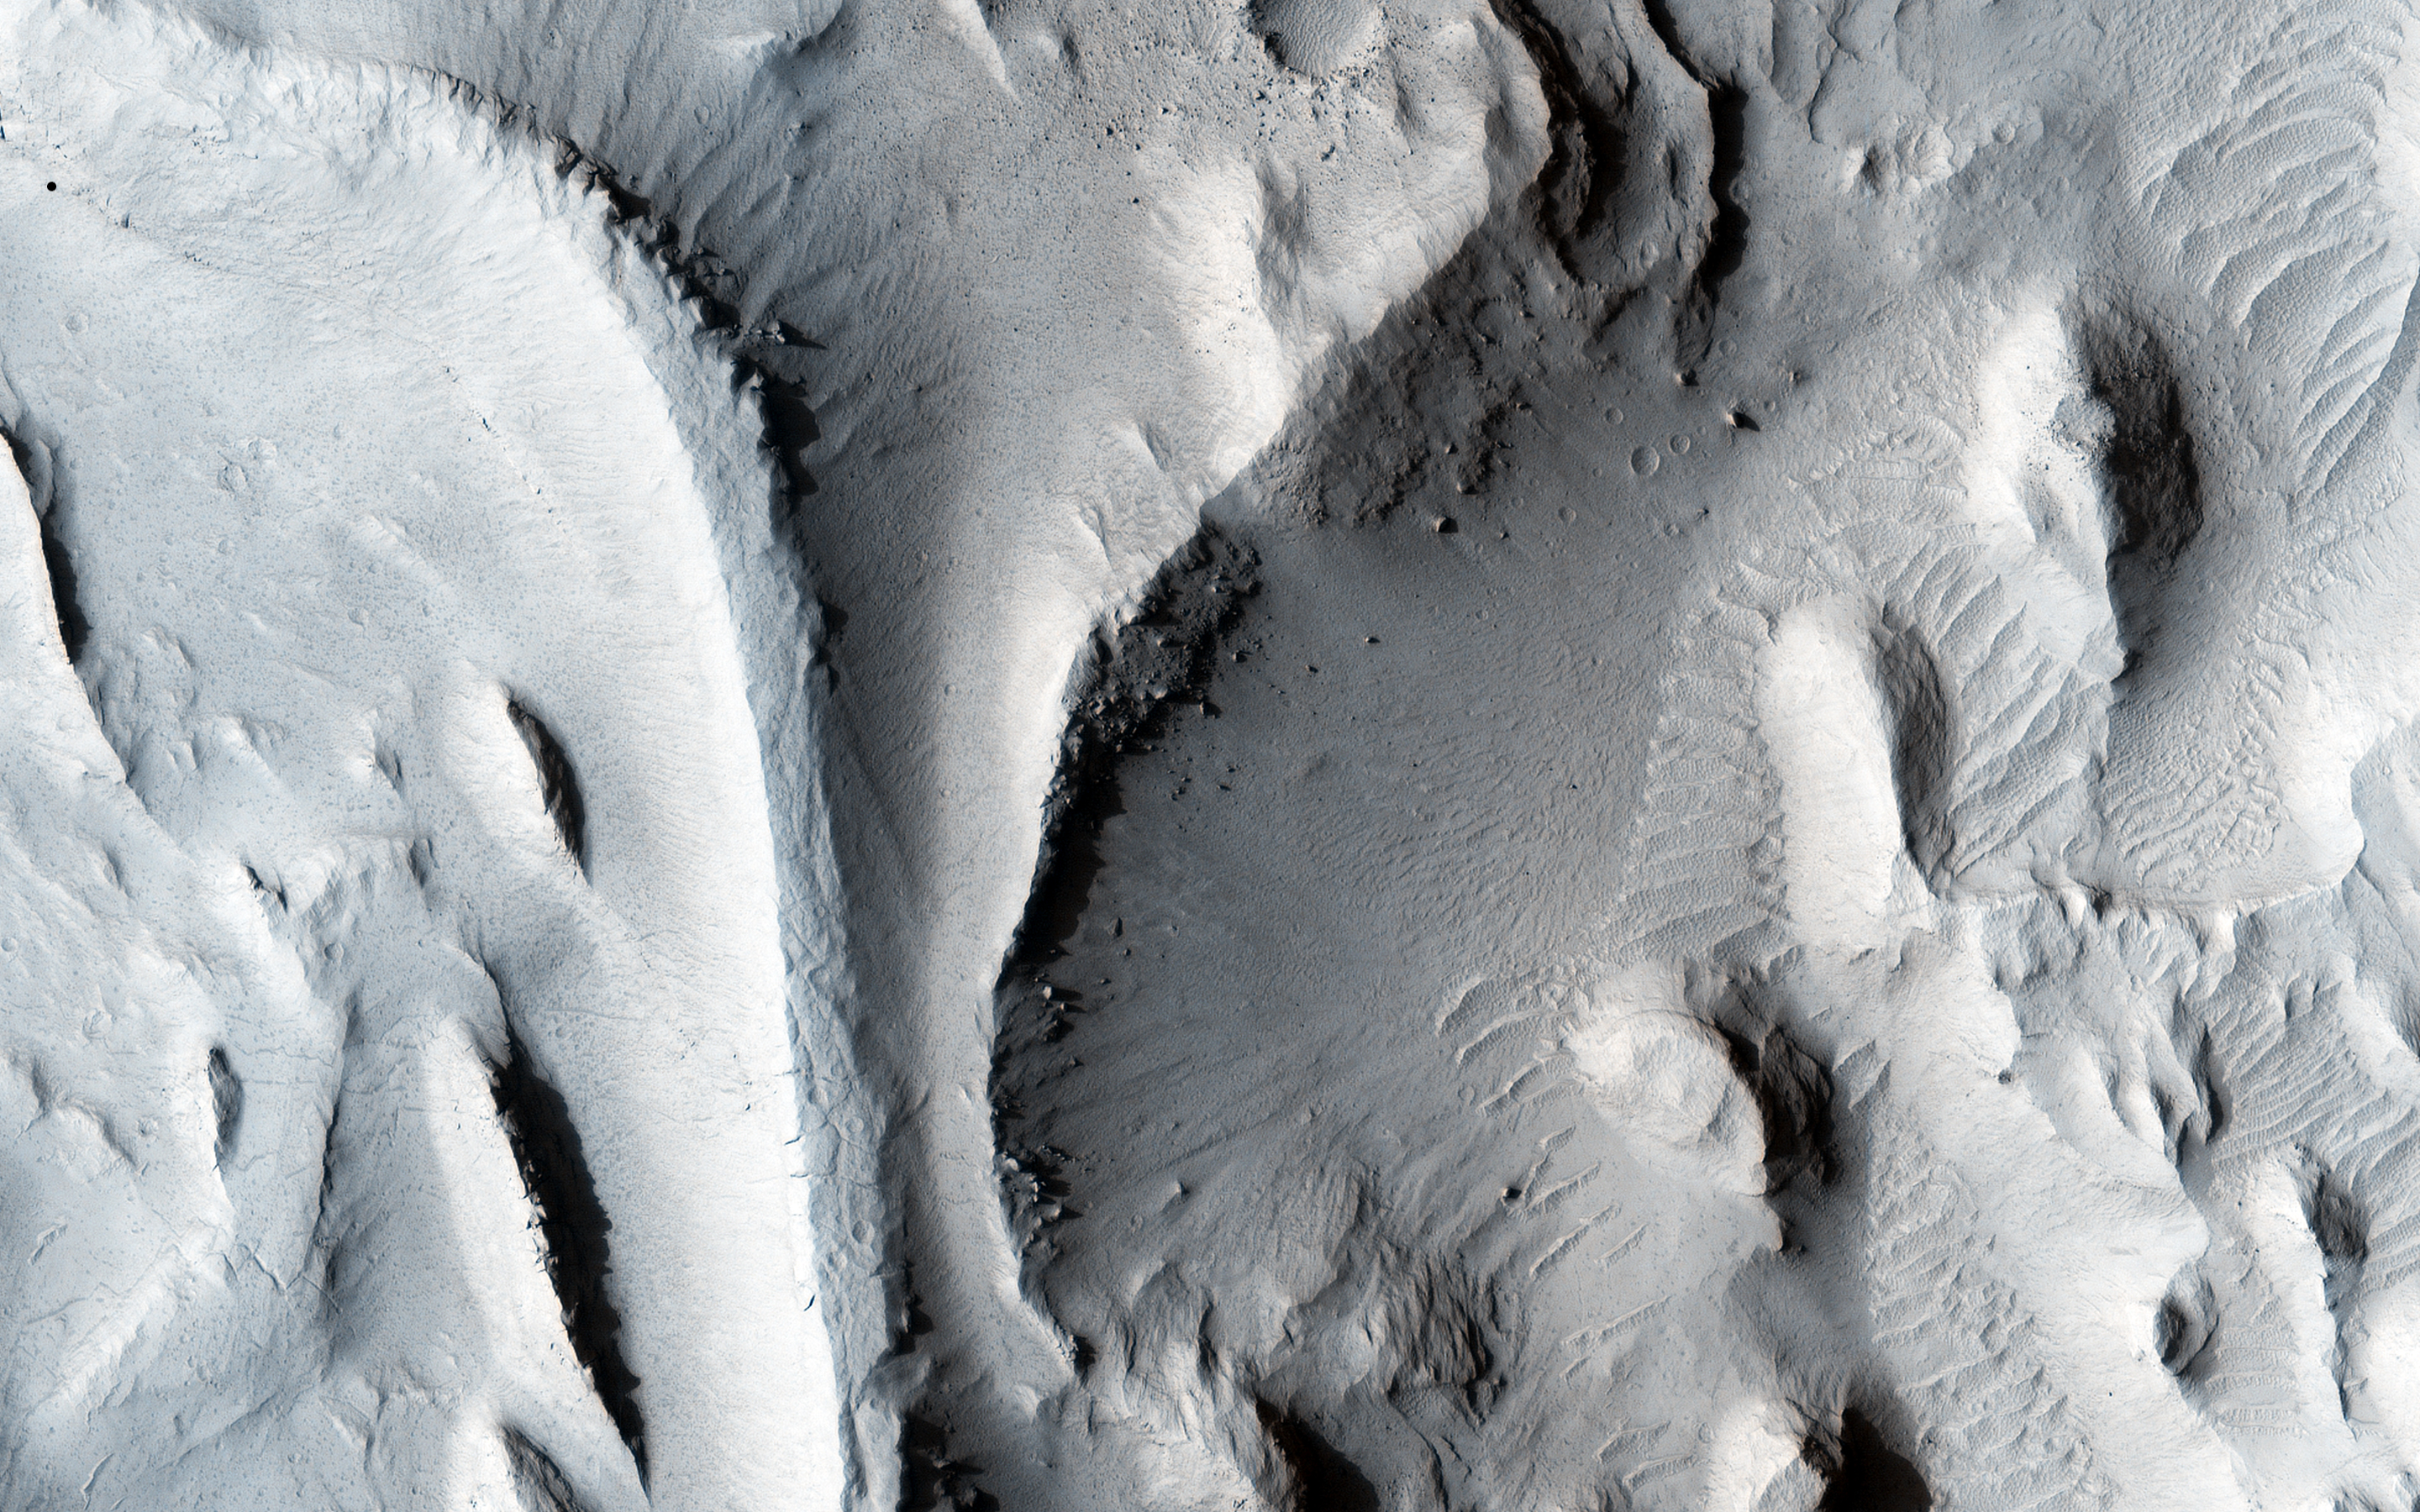

Inverted Streams in the Aeolis Region

The sinuous ridges in this image display strong characteristics of ancient meandering riverbeds that are preserved as inverted topography (blue). The ancient river sediments that make up the ridges might have allowed fluids to produce cements (e.g., calcite or iron oxides) to make the channel lithology resistant to weathering and erosion. Later, physical and/or chemical processes removed the weaker surrounding flood plain material and left inverted river channels, or “positive relief.” On closer inspection, degradation along sections of some inverted channels display large blocks of cemented sediment that were transported downslope by mass wasting.

The sinuous character of the ridges resembles multi-thread river branches, implying that the ancient river flowed down a gentle to nearly horizontal slope (i.e., a moderate to low stream gradient). This ancient river was a mature meandering system, with flow from south to north. Multiple branches that diverted from the main flow later converged back with it.

This is a stereo pair with ESP_019803_1765.

The University of Arizona, Tucson, operates HiRISE, which was built by Ball Aerospace & Technologies Corp., Boulder, Colo. NASA’s Jet Propulsion Laboratory, a division of the California Institute of Technology in Pasadena, manages the Mars Reconnaissance Orbiter Project for NASA’s Science Mission Directorate, Washington.

Credit: NASA/JPL-Caltech/Univ. of Arizona